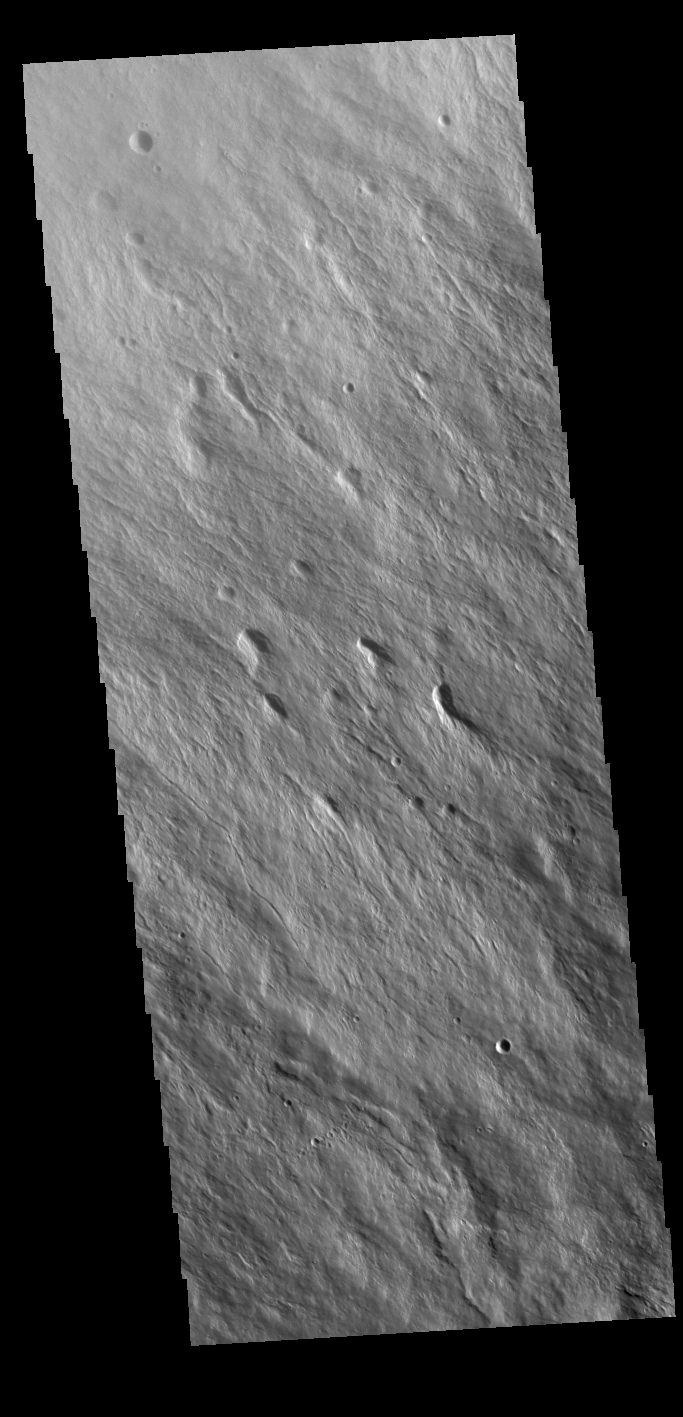

Ascraeus Mons Flank

Today’s VIS image shows part of the northwestern upper flank of Ascraeus Mons. Lava flows and collapse features cover the flank of the volcano. Ascraeus Mons is the northernmost of the three large Tharsis volcanoes and is the tallest at 18km (11 miles) high. For comparison Mauna Kea – the tallest volcano on Earth – is 10 km tall (6.2 miles, measured from the base below sea level).

Credit: NASA/JPL-Caltech/ASU